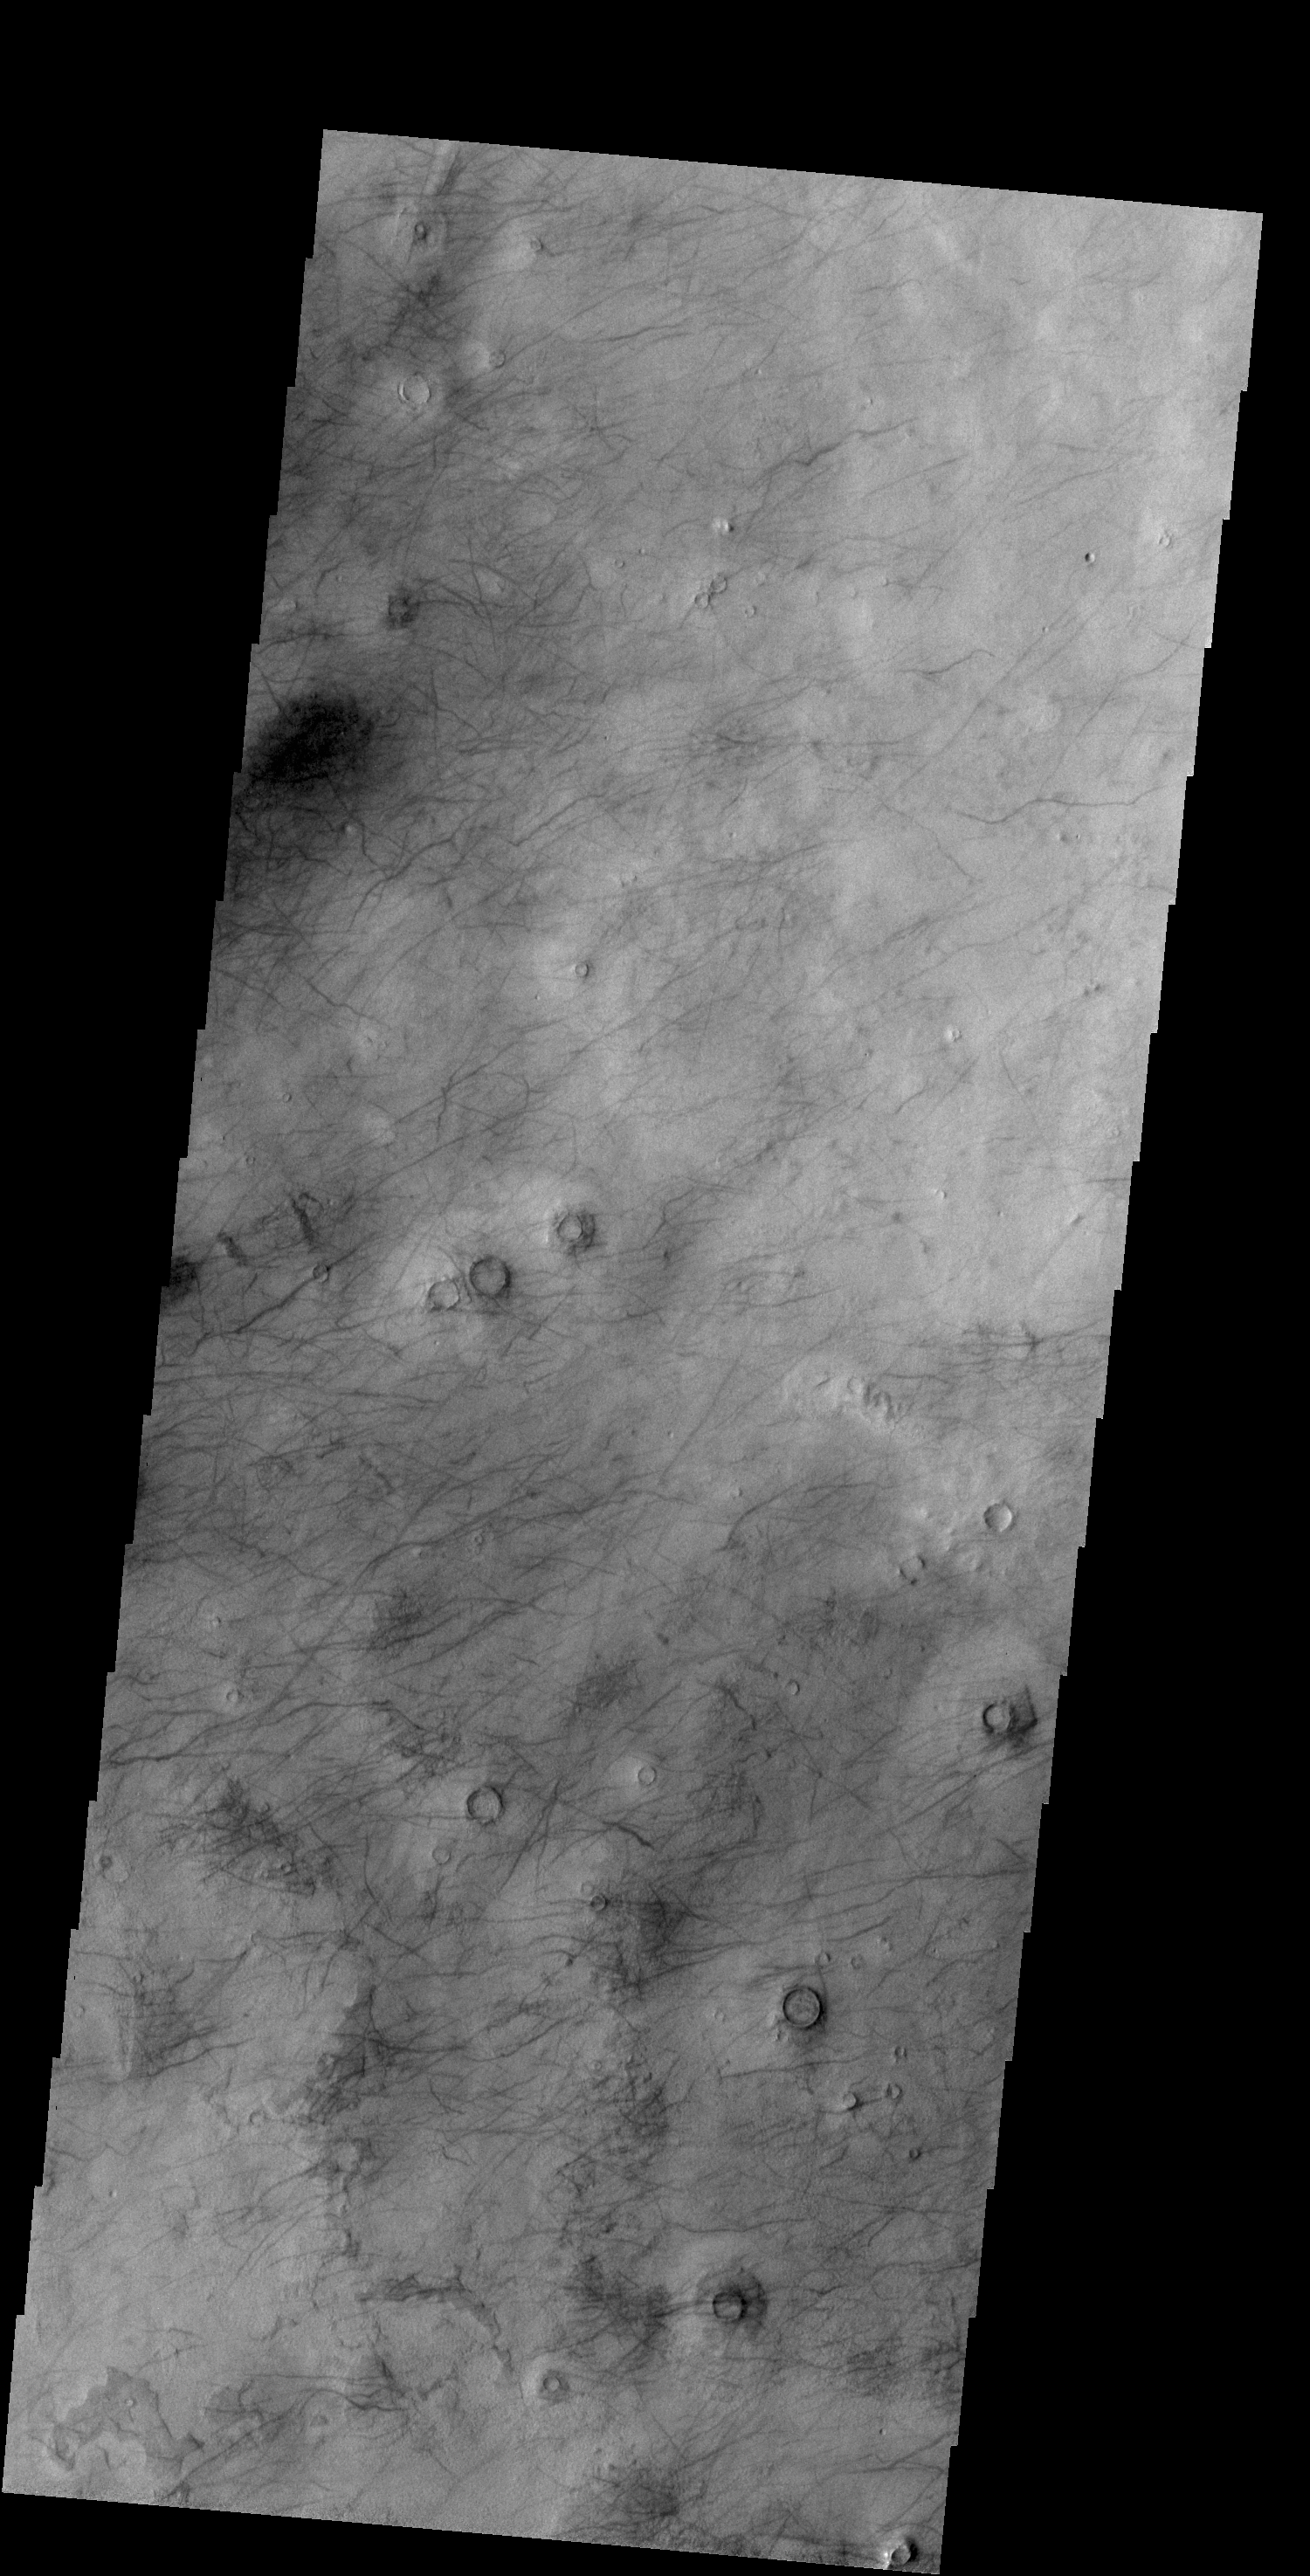

More Dust Devils

Today’s VIS image shows a different part of Utopia Planitia than yesterday’s image. Both are marked with hundreds of dust devil tracks.

Credit: NASA/JPL-Caltech/ASU